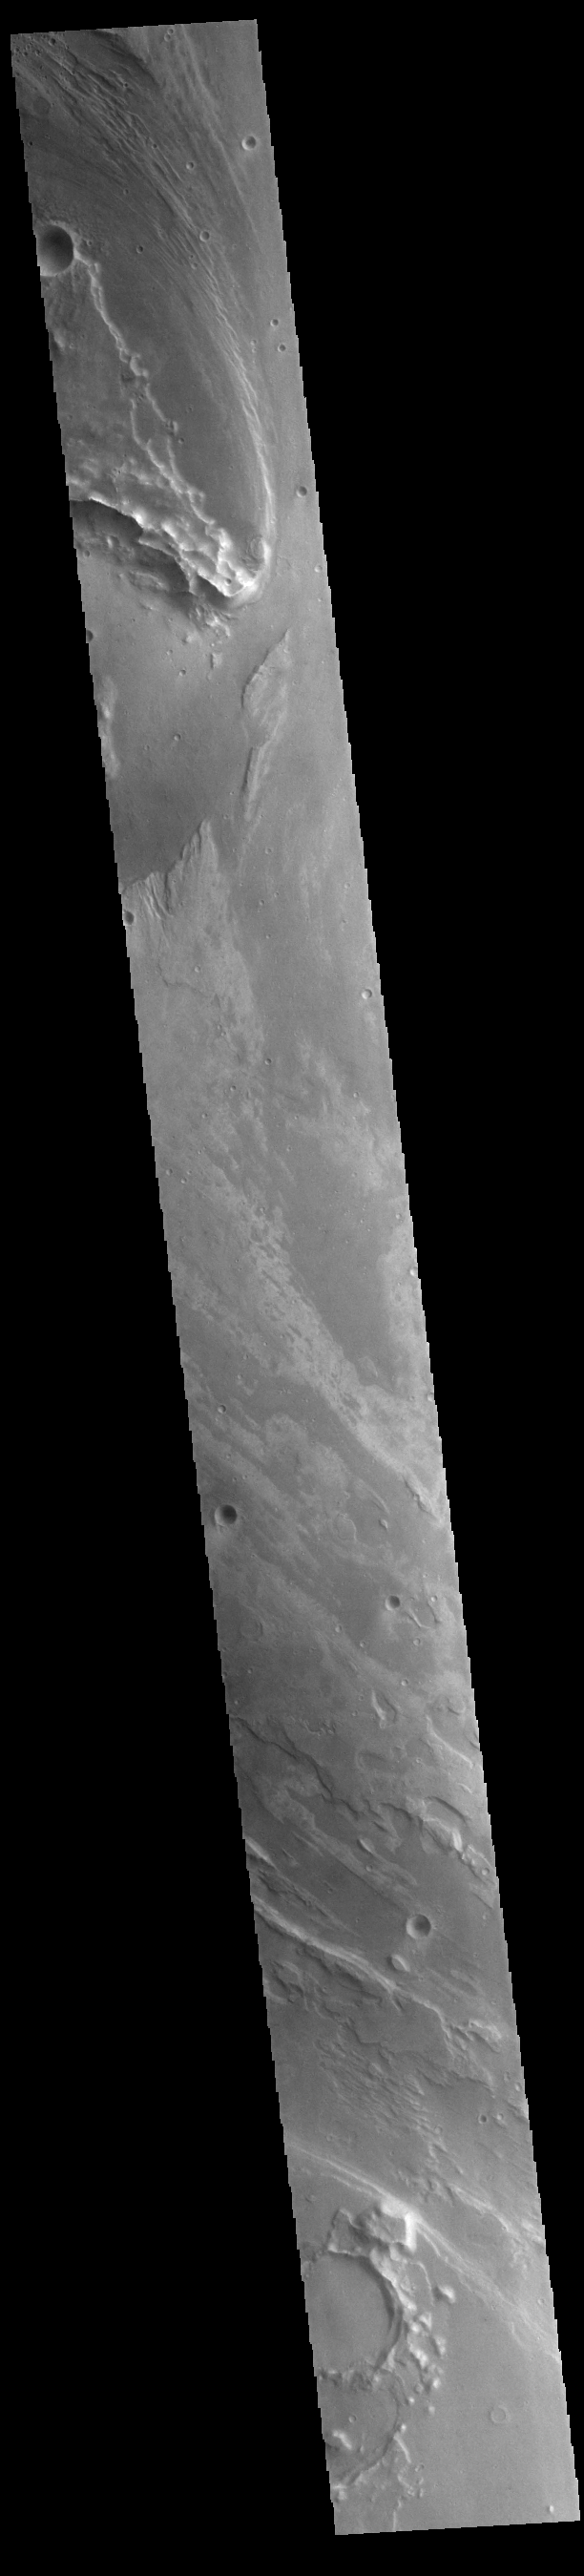

Ares Vallis

Today’s VIS image shows part of Ares Vallis. Located in Margaritifer Terra, Ares Vallis is part of a large system of channels that arise from Vallis Marineris and empty into Chryse Planitia.

Credit: NASA/JPL-Caltech/ASU